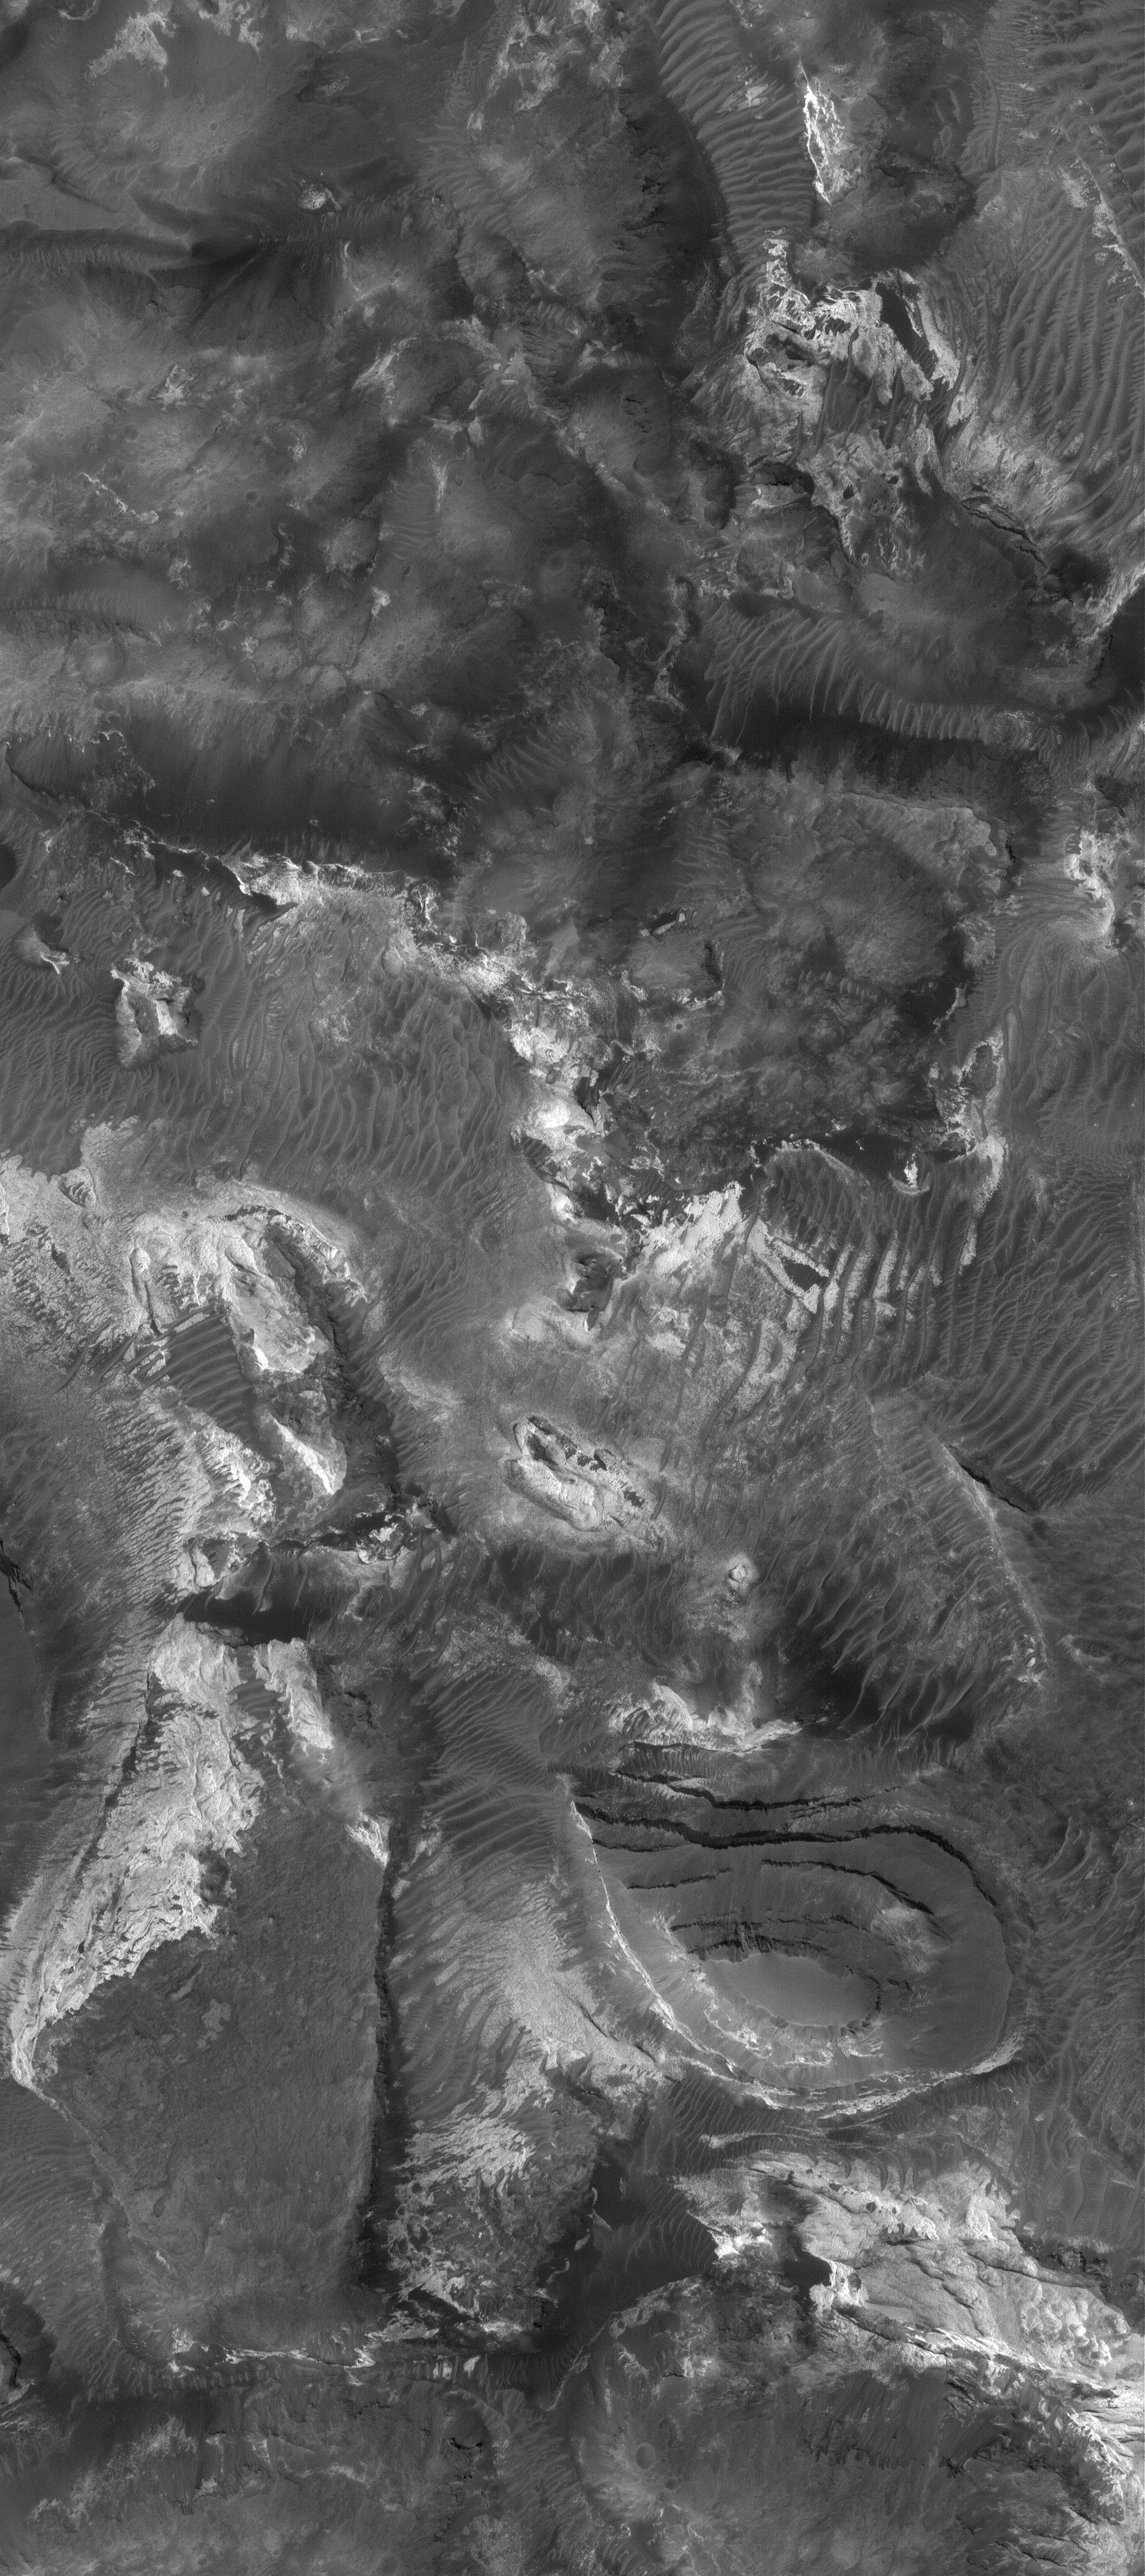

Outcrops in Aram

23 December 2005
This Mars Global Surveyor (MGS) Mars Orbiter Camera (MOC) image shows light-toned rock outcrops, mesas, and buttes in Aram Chaos. Located immediately west of Ares Vallis, Aram Chaos is a large, nearly-filled impact basin. The sedimentary materials that filled the basin have been lithified — that is, hardened to form rock.

Location near: 2.8°N, 20.0°W
Image width: ~3 km (~1.9 mi)
Illumination from: lower left
Season: Northern Winter

Credit: NASA/JPL/Malin Space Science Systems